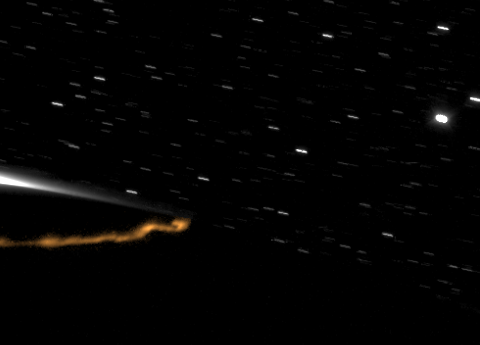

Northern Aurora in Motion

Saturn’s Aurora in a New Light (narrated)

An aurora, shining high above the northern part of Saturn, moves from the night side to the day side of the planet in this movie recorded by Cassini.

These observations, taken over four days, represent the first visible-light video of Saturn’s auroras. They show tall auroral curtains, rapidly changing over time when viewed at the limb, or edge, of the planet’s northern hemisphere. The sequence of images also reveals that Saturn’s auroral curtains, the sheet-like formations of light-emitting atmospheric molecules, stretch up along Saturn’s magnetic field and reach heights of more than 1,200 kilometers (746 miles) above the planet’s limb. These are the tallest known “northern lights” in the solar system.

These auroral displays are created by charged particles from the magnetosphere that plunge into the planet’s upper atmosphere and cause it to glow. The magnetosphere is the region of electrically charged particles that are trapped in the magnetic field of the planet. The auroral curtains shown in the movie reveal the paths that these charged particles take as they flow along lines of the magnetic field between the planet’s magnetosphere and ionosphere.

The day side of Saturn scatters light toward Cassini, creating the overexposed triangle at the center of the left of the frame. Stars can be seen above the limb of the planet, trailing across the field of view.

The images were captured in black and white, but the aurora in this movie is shown in a false orange color to distinguish it from background noise in the images. The images were processed to remove cosmic ray hits, bad pixels and lens flare. On Earth, auroras often appear green, but scientists do not yet know the color of auroras on Saturn. Auroras on Saturn, like those on Earth, appear mostly in the high latitudes near the planet’s poles. In the annotated version of the movie, latitude lines have been drawn on the planet at 70 and 78 degrees north latitude. The auroras can be seen moving with the planet’s rotation along the curved path of about 74 degrees north latitude. They change shape and brightness in a manner similar to terrestrial auroras. The aurora curtains become particularly bright when they are projected edge-on to Cassini as they pass over the limb from the near (dark) side to the far (bright) side of Saturn. Near the end of the movie, a snake-shaped aurora footprint brightens abruptly and fades over about five frames.

The movie consists of 472 images taken during an 81-hour period. Each image was obtained with a two- or three-minute exposure.

These images were taken in visible light with the Cassini spacecraft’s narrow-angle camera on Oct. 5 to 8, 2009. The view was acquired at a distance of approximately 2.8 million kilometers (1.7 million miles) from Saturn and at a Sun-Saturn-spacecraft, or phase, angle of 111 degrees. Image scale is 32 kilometers (20 miles) per pixel.

The Cassini-Huygens mission is a cooperative project of NASA, the European Space Agency and the Italian Space Agency. The Jet Propulsion Laboratory, a division of the California Institute of Technology in Pasadena, manages the mission for NASA’s Science Mission Directorate, Washington, D.C. The Cassini orbiter and its two onboard cameras were designed, developed and assembled at JPL. The imaging operations center is based at the Space Science Institute in Boulder, Colo.

Credit: NASA/JPL/Space Science Institute